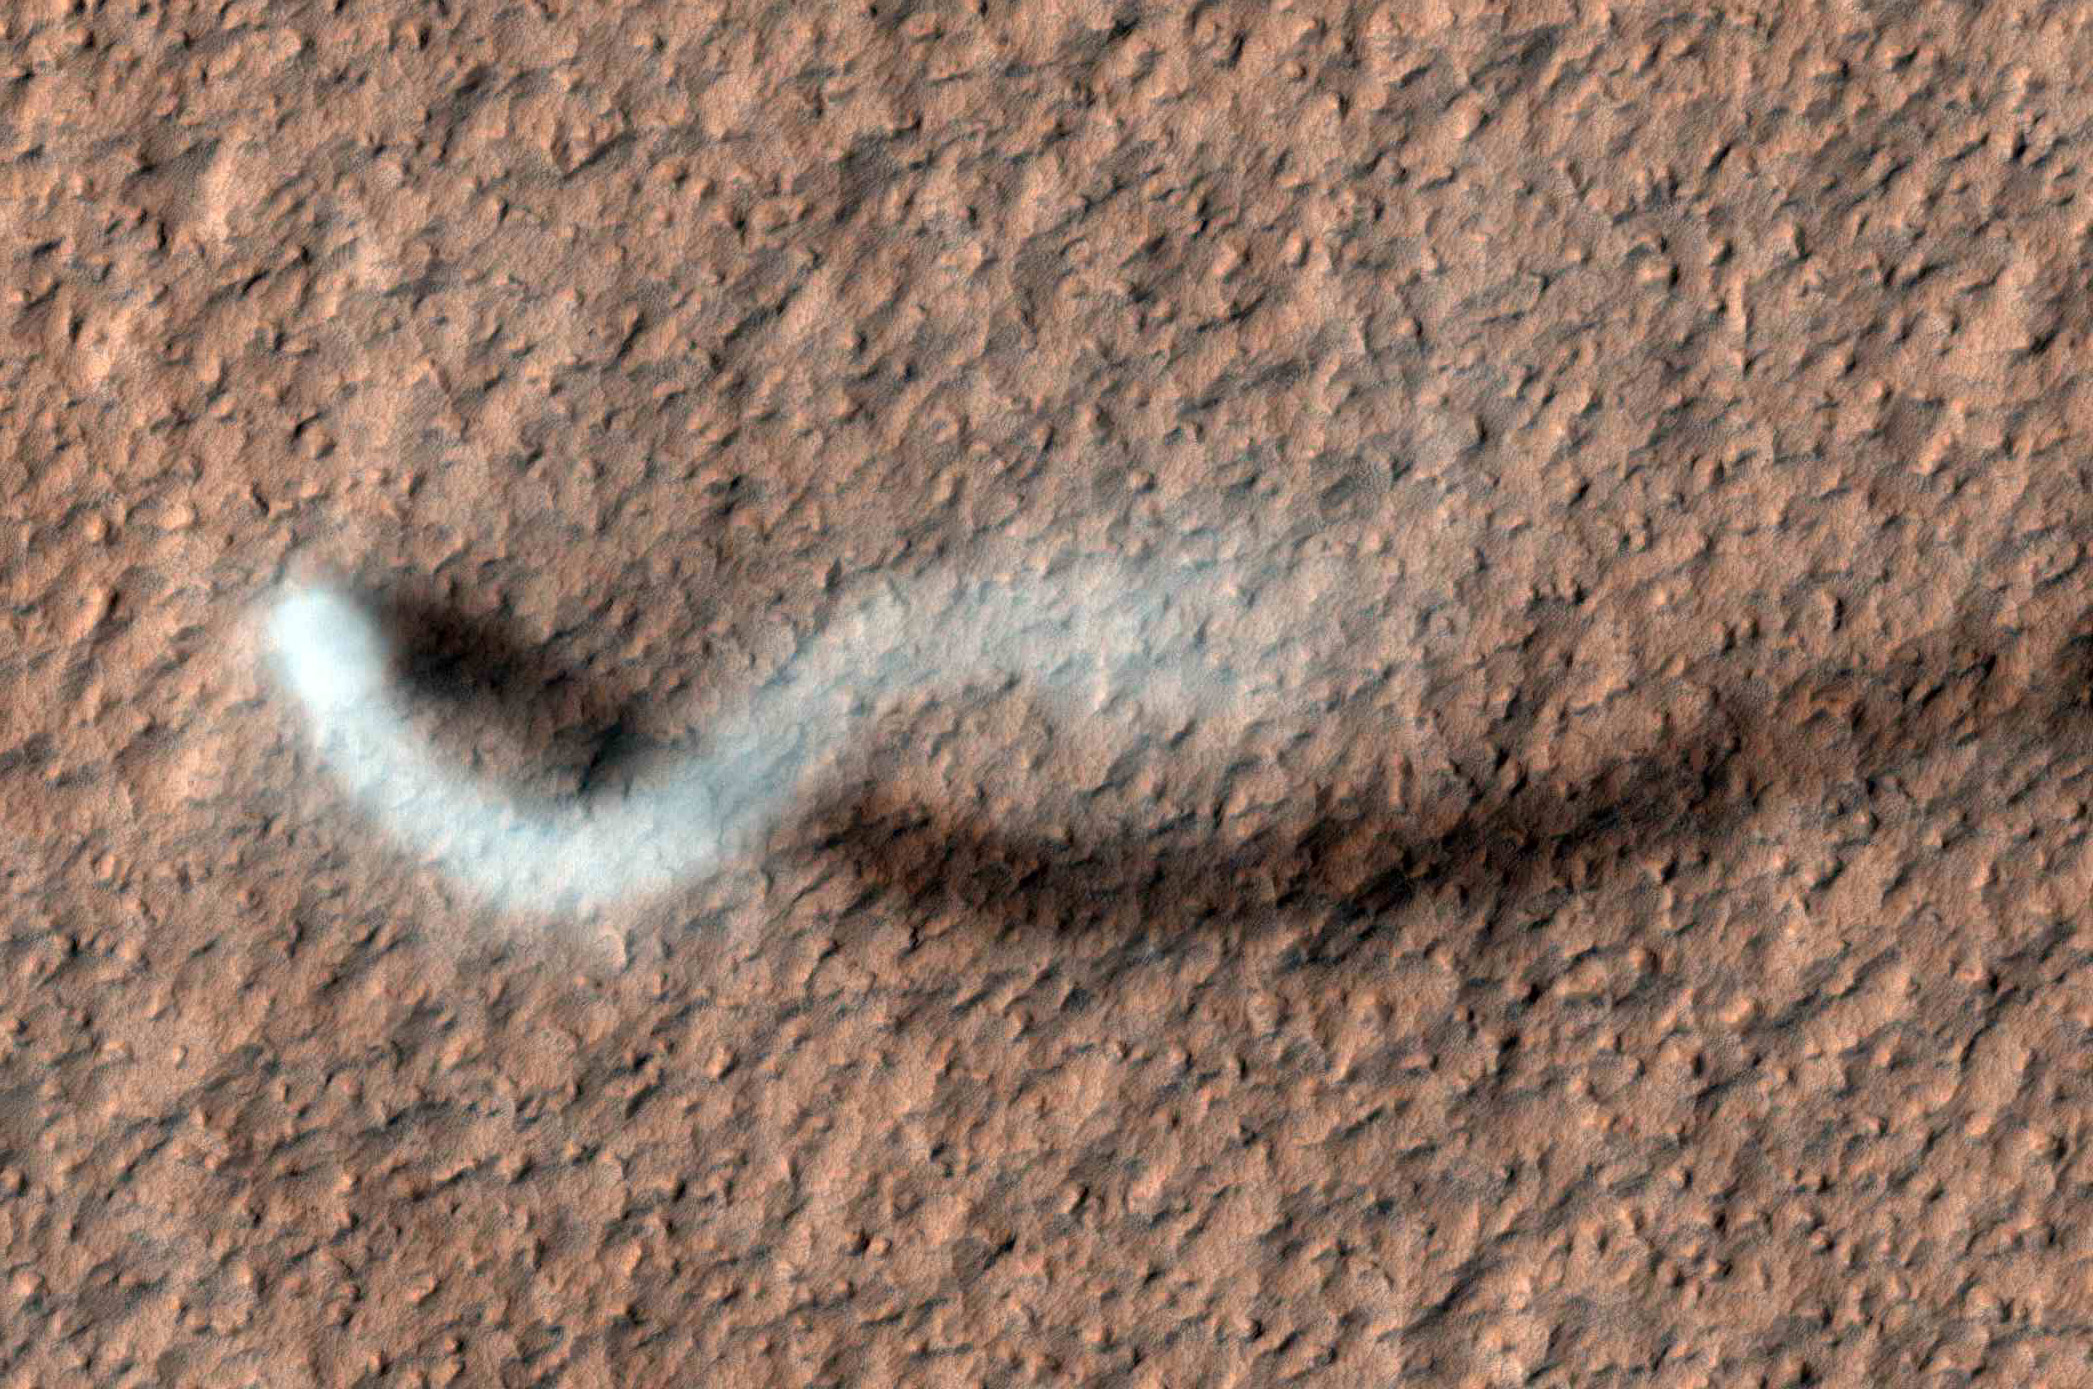

The Serpent Dust Devil of Mars

A towering dust devil casts a serpentine shadow over the Martian surface in this image acquired by the High Resolution Imaging Science Experiment (HiRISE) camera on NASA’s Mars Reconnaissance Orbiter.

The scene is a late-spring afternoon in the Amazonis Planitia region of northern Mars. The view covers an area about four-tenths of a mile (644 meters) across. North is toward the top. The length of the dusty whirlwind’s shadow indicates that the dust plume reaches more than half a mile (800 meters) in height. The plume is about 30 yards or meters in diameter.

A westerly breeze partway up the height of the dust devil produced a delicate arc in the plume. The image was taken during the time of Martian year when the planet is farthest from the sun. Just as on Earth, winds on Mars are powered by solar heating. Exposure to the sun’s rays declines during this season, yet even now, dust devils act relentlessly to clean the surface of freshly deposited dust, a little at a time.

This view is one product from an observation made by HiRISE on Feb. 16, 2012, at 35.8 degrees north latitude, 207 degrees east longitude. Other image products from the same observation are at http://www.uahirise.org/ESP_026051_2160 .

HiRISE is one of six instruments on NASA’s Mars Reconnaissance Orbiter. The University of Arizona, Tucson, operates the orbiter’s HiRISE camera, which was built by Ball Aerospace & Technologies Corp., Boulder, Colo. NASA’s Jet Propulsion Laboratory, a division of the California Institute of Technology in Pasadena, manages the Mars Reconnaissance Orbiter Project for the NASA Science Mission Directorate, Washington. Lockheed Martin Space Systems, Denver, built the spacecraft.

Credit: NASA/JPL-Caltech/University of Arizona